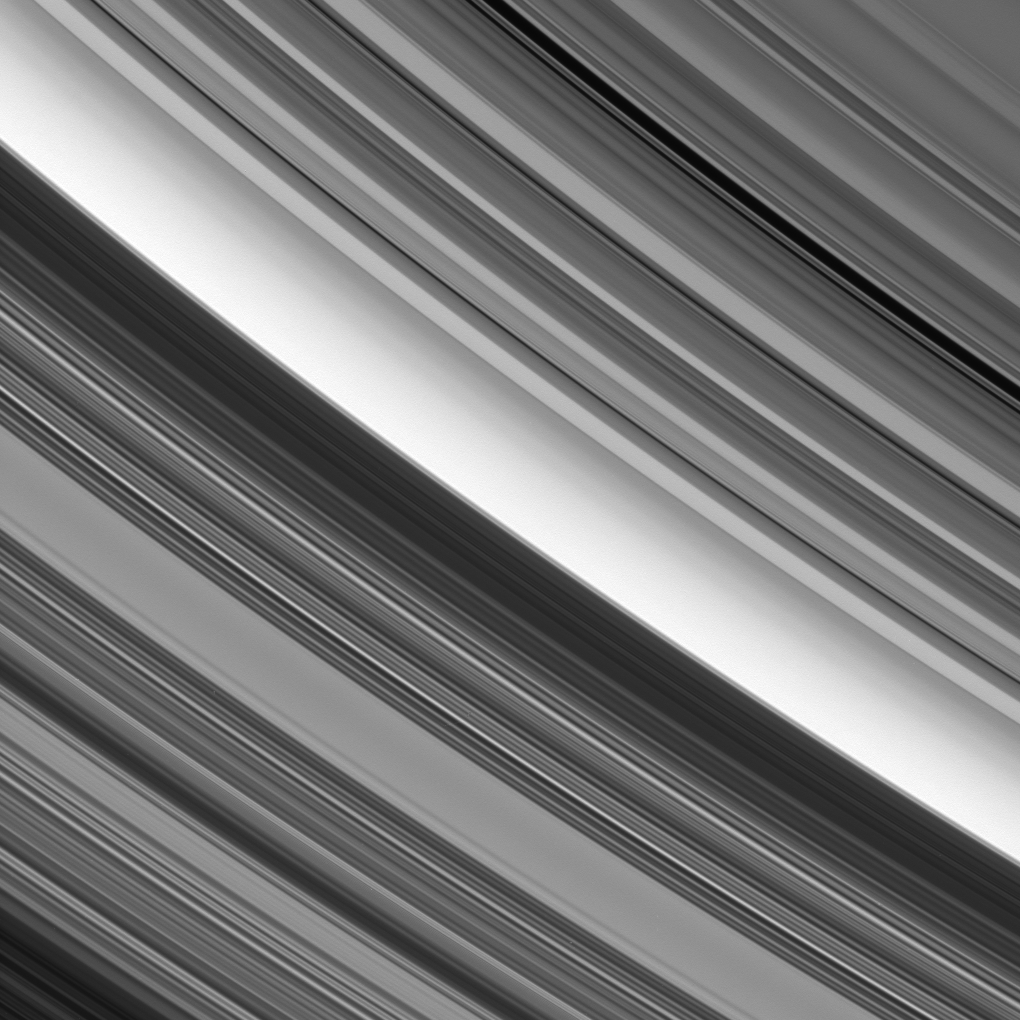

On the Border

The sharp change in brightness that runs diagonally across the center of this image represents the boundary between Saturn’s C and B rings.

This location sits at about 92,000 kilometers (57,200 miles) from Saturn.

The B ring (at lower left) appears darker than the C ring from this perspective, above the unilluminated side of the rings, because the more densely populated B ring strongly attenuates sunlight passing through it.

The image was taken in visible light with the Cassini spacecraft narrow-angle camera on April 7, 2008. The view was obtained at a distance of approximately 1.4 million kilometers (888,000 miles) from Saturn, and from about 32 degrees above the ringplane. Image scale is 8 kilometers (5 miles) per pixel.

The Cassini-Huygens mission is a cooperative project of NASA, the European Space Agency and the Italian Space Agency. The Jet Propulsion Laboratory, a division of the California Institute of Technology in Pasadena, manages the mission for NASA’s Science Mission Directorate, Washington, D.C. The Cassini orbiter and its two onboard cameras were designed, developed and assembled at JPL. The imaging operations center is based at the Space Science Institute in Boulder, Colo.

Credit: NASA/JPL/Space Science Institute